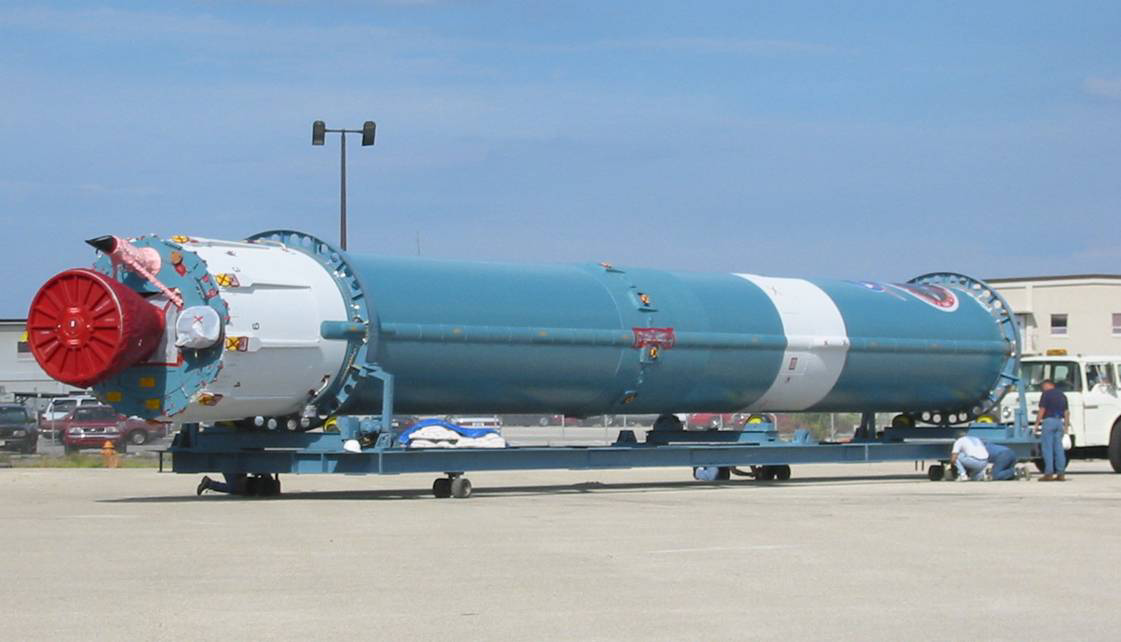

The Rocket that Didn't Launch Spitzer

A Delta II rocket, initially intended to launch the Spitzer Space Telescope on April 18, 2003. However, due to additional engineering tests that were needed on the rocket, the launch was delayed and the rocket was instead used to launch a Mars mission. Spitzer launched on a different rocket on August 25, 2003.

Credit: NASA/KSC